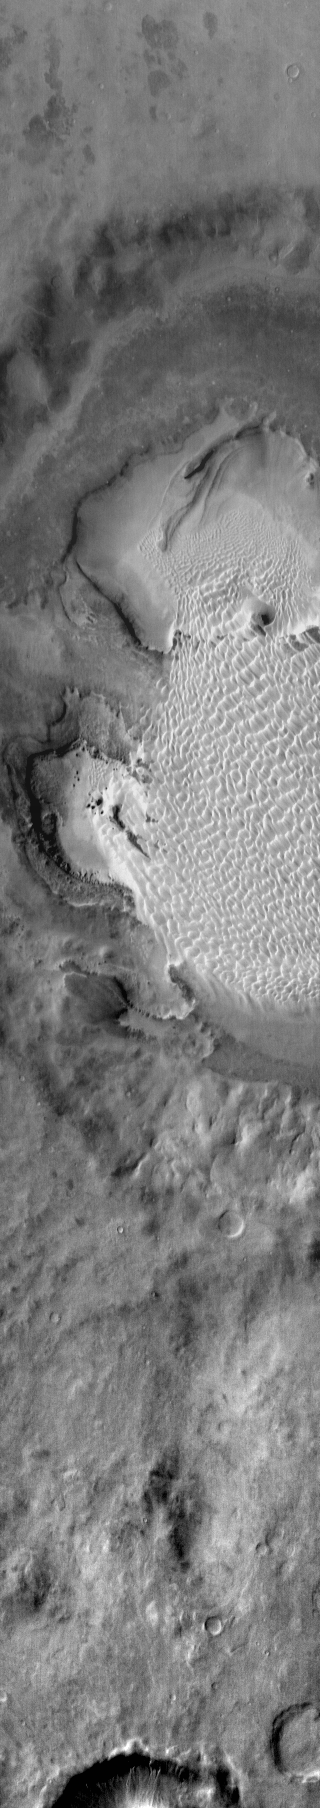

Rabe Crater

This daytime infrared image of Rabe Crater illustrates the warming effect of the sun on sand. The extensive sand sheet and dunes of Rabe crater appear bright in the infrared indicating they are warmer than the surrounding floor and plains materials.

Image information: IR instrument. Latitude -43.9N, Longitude 34.4E. 110 meter/pixel resolution.

Please see the THEMIS Data Citation Note for details on crediting THEMIS images.

Note: this THEMIS visual image has not been radiometrically nor geometrically calibrated for this preliminary release. An empirical correction has been performed to remove instrumental effects. A linear shift has been applied in the cross-track and down-track direction to approximate spacecraft and planetary motion. Fully calibrated and geometrically projected images will be released through the Planetary Data System in accordance with Project policies at a later time.

NASA’s Jet Propulsion Laboratory manages the 2001 Mars Odyssey mission for NASA’s Office of Space Science, Washington, D.C. The Thermal Emission Imaging System (THEMIS) was developed by Arizona State University, Tempe, in collaboration with Raytheon Santa Barbara Remote Sensing. The THEMIS investigation is led by Dr. Philip Christensen at Arizona State University. Lockheed Martin Astronautics, Denver, is the prime contractor for the Odyssey project, and developed and built the orbiter. Mission operations are conducted jointly from Lockheed Martin and from JPL, a division of the California Institute of Technology in Pasadena.

Credit: NASA/JPL/ASU